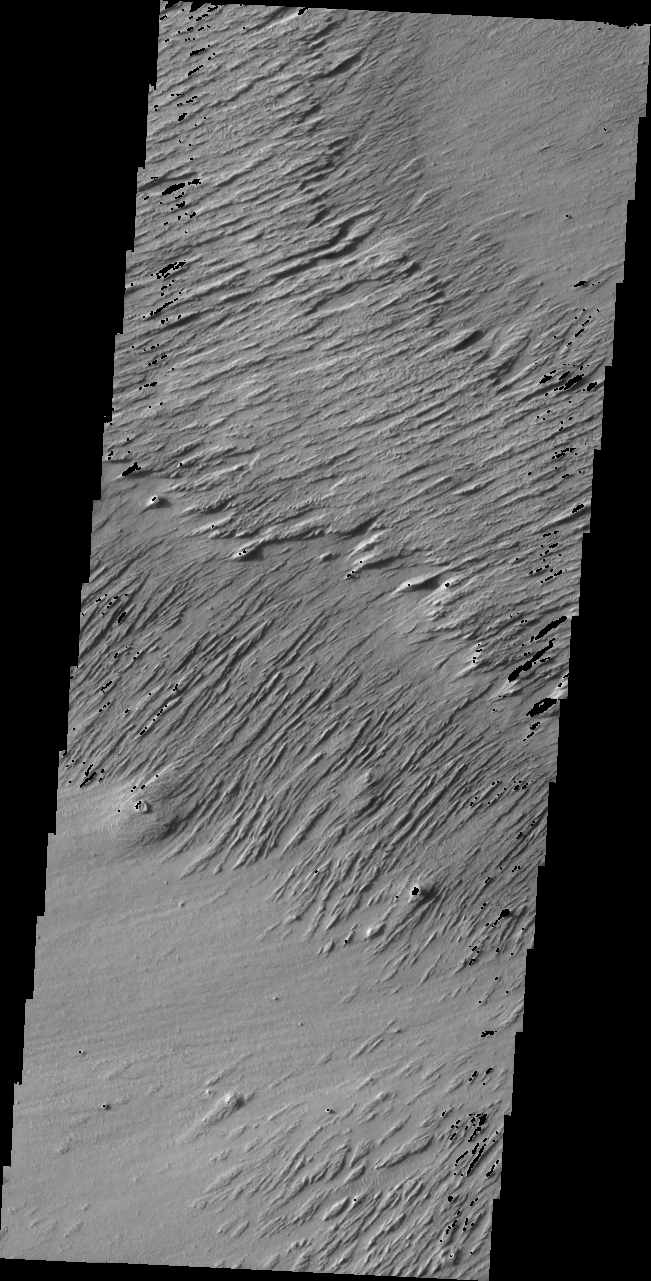

Ejecta Yardangs

Released 15 July 2004

The atmosphere of Mars is a dynamic system. Water-ice clouds, fog, and hazes can make imaging the surface from space difficult. Dust storms can grow from local disturbances to global sizes, through which imaging is impossible. Seasonal temperature changes are the usual drivers in cloud and dust storm development and growth.

Eons of atmospheric dust storm activity has left its mark on the surface of Mars. Dust carried aloft by the wind has settled out on every available surface; sand dunes have been created and moved by centuries of wind; and the effect of continual sand-blasting has modified many regions of Mars, creating yardangs and other unusual surface forms.

The yardangs in today’s image are the remains of the rim and ejecta of the large impact crater at the top right of the image. The black pixels are due to exposure saturation.

Image information: VIS instrument. Latitude -1.9, Longitude 152.8 East (207.2 West). 19 meter/pixel resolution.

Note: this THEMIS visual image has not been radiometrically nor geometrically calibrated for this preliminary release. An empirical correction has been performed to remove instrumental effects. A linear shift has been applied in the cross-track and down-track direction to approximate spacecraft and planetary motion. Fully calibrated and geometrically projected images will be released through the Planetary Data System in accordance with Project policies at a later time.

NASA’s Jet Propulsion Laboratory manages the 2001 Mars Odyssey mission for NASA’s Office of Space Science, Washington, D.C. The Thermal Emission Imaging System (THEMIS) was developed by Arizona State University, Tempe, in collaboration with Raytheon Santa Barbara Remote Sensing. The THEMIS investigation is led by Dr. Philip Christensen at Arizona State University. Lockheed Martin Astronautics, Denver, is the prime contractor for the Odyssey project, and developed and built the orbiter. Mission operations are conducted jointly from Lockheed Martin and from JPL, a division of the California Institute of Technology in Pasadena.

Credit: NASA/JPL/Arizona State University